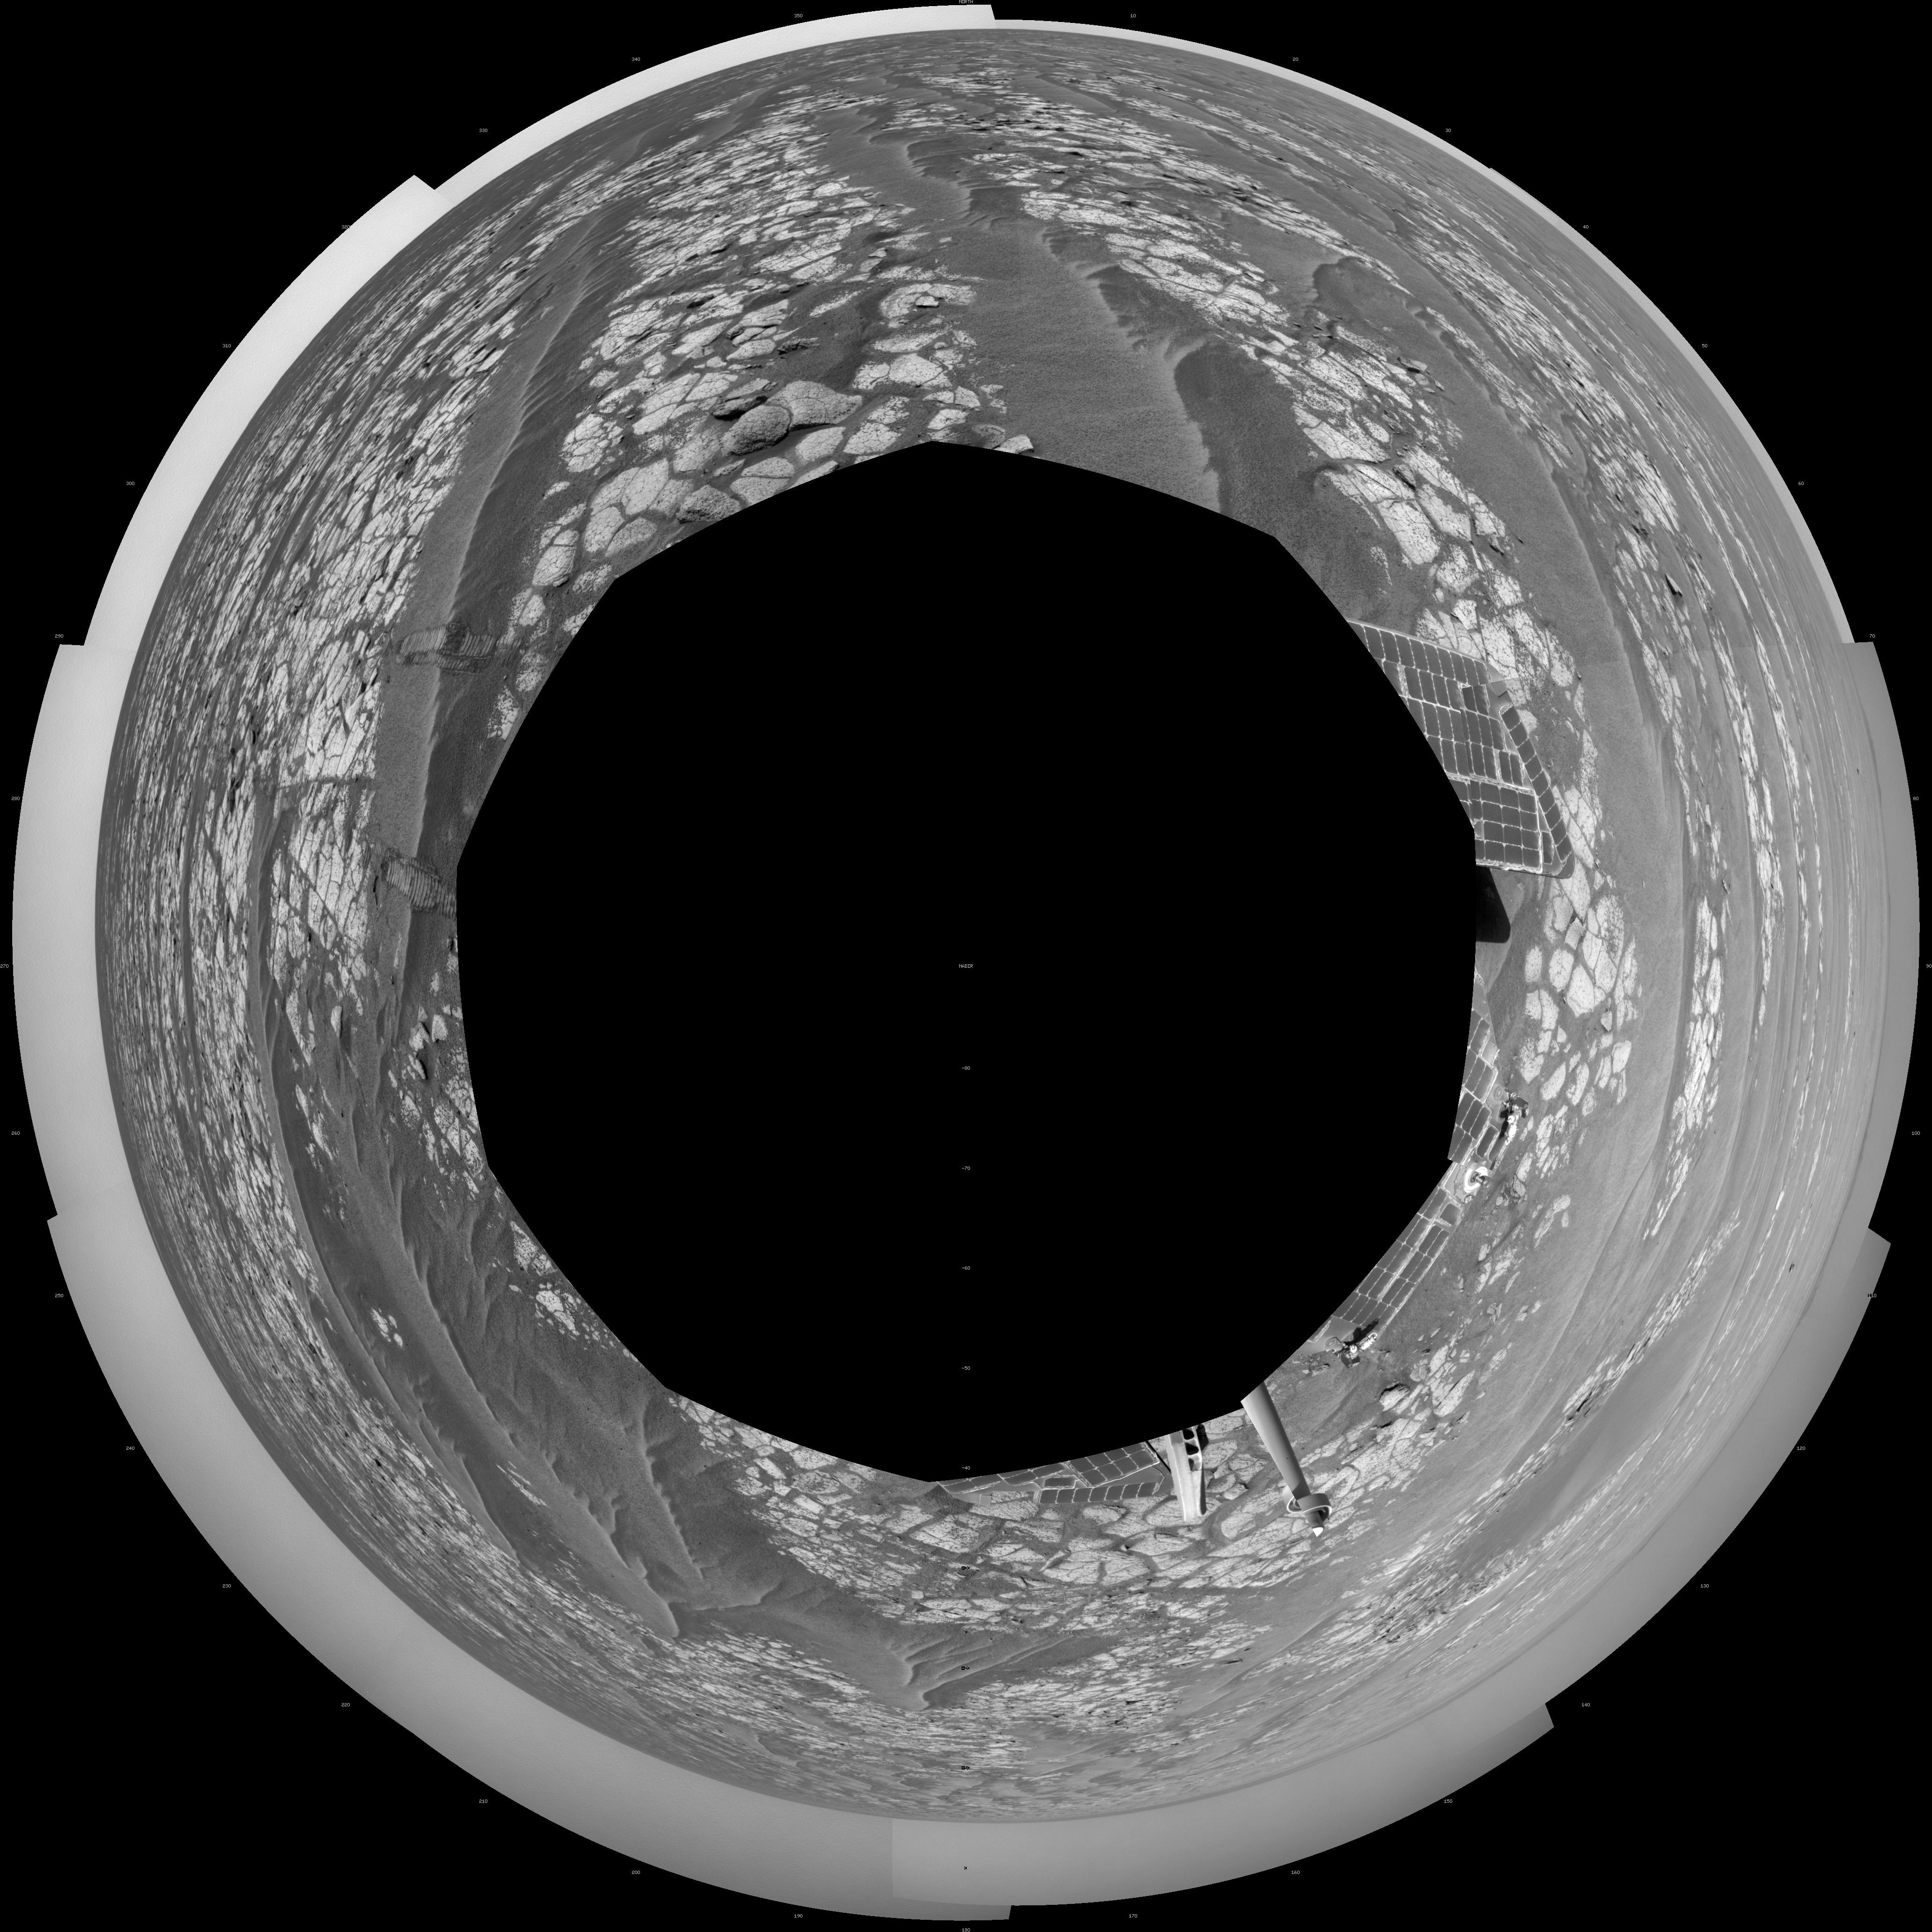

Opportunity’s Surroundings After Sol 2363 Drive (Polar)

This mosaic of images from the navigation camera on NASA’s Mars Exploration Rover Opportunity shows surroundings of the rover’s location following an 81-meter (266-foot) drive during the 2,363rd Martian day, or sol, of Opportunity’s mission on Mars (Sept. 16, 2010).

The camera took the component images for this 360-degree panorama during sols 2363 to 2365. The terrain includes light-toned bedrock and darker ripples of wind-blown sand. For scale, the distance between the parallel wheel tracks in the right half of the image is about 1 meter (about 40 inches).

This view is presented as a polar projection.

Credit: NASA/JPL-Caltech